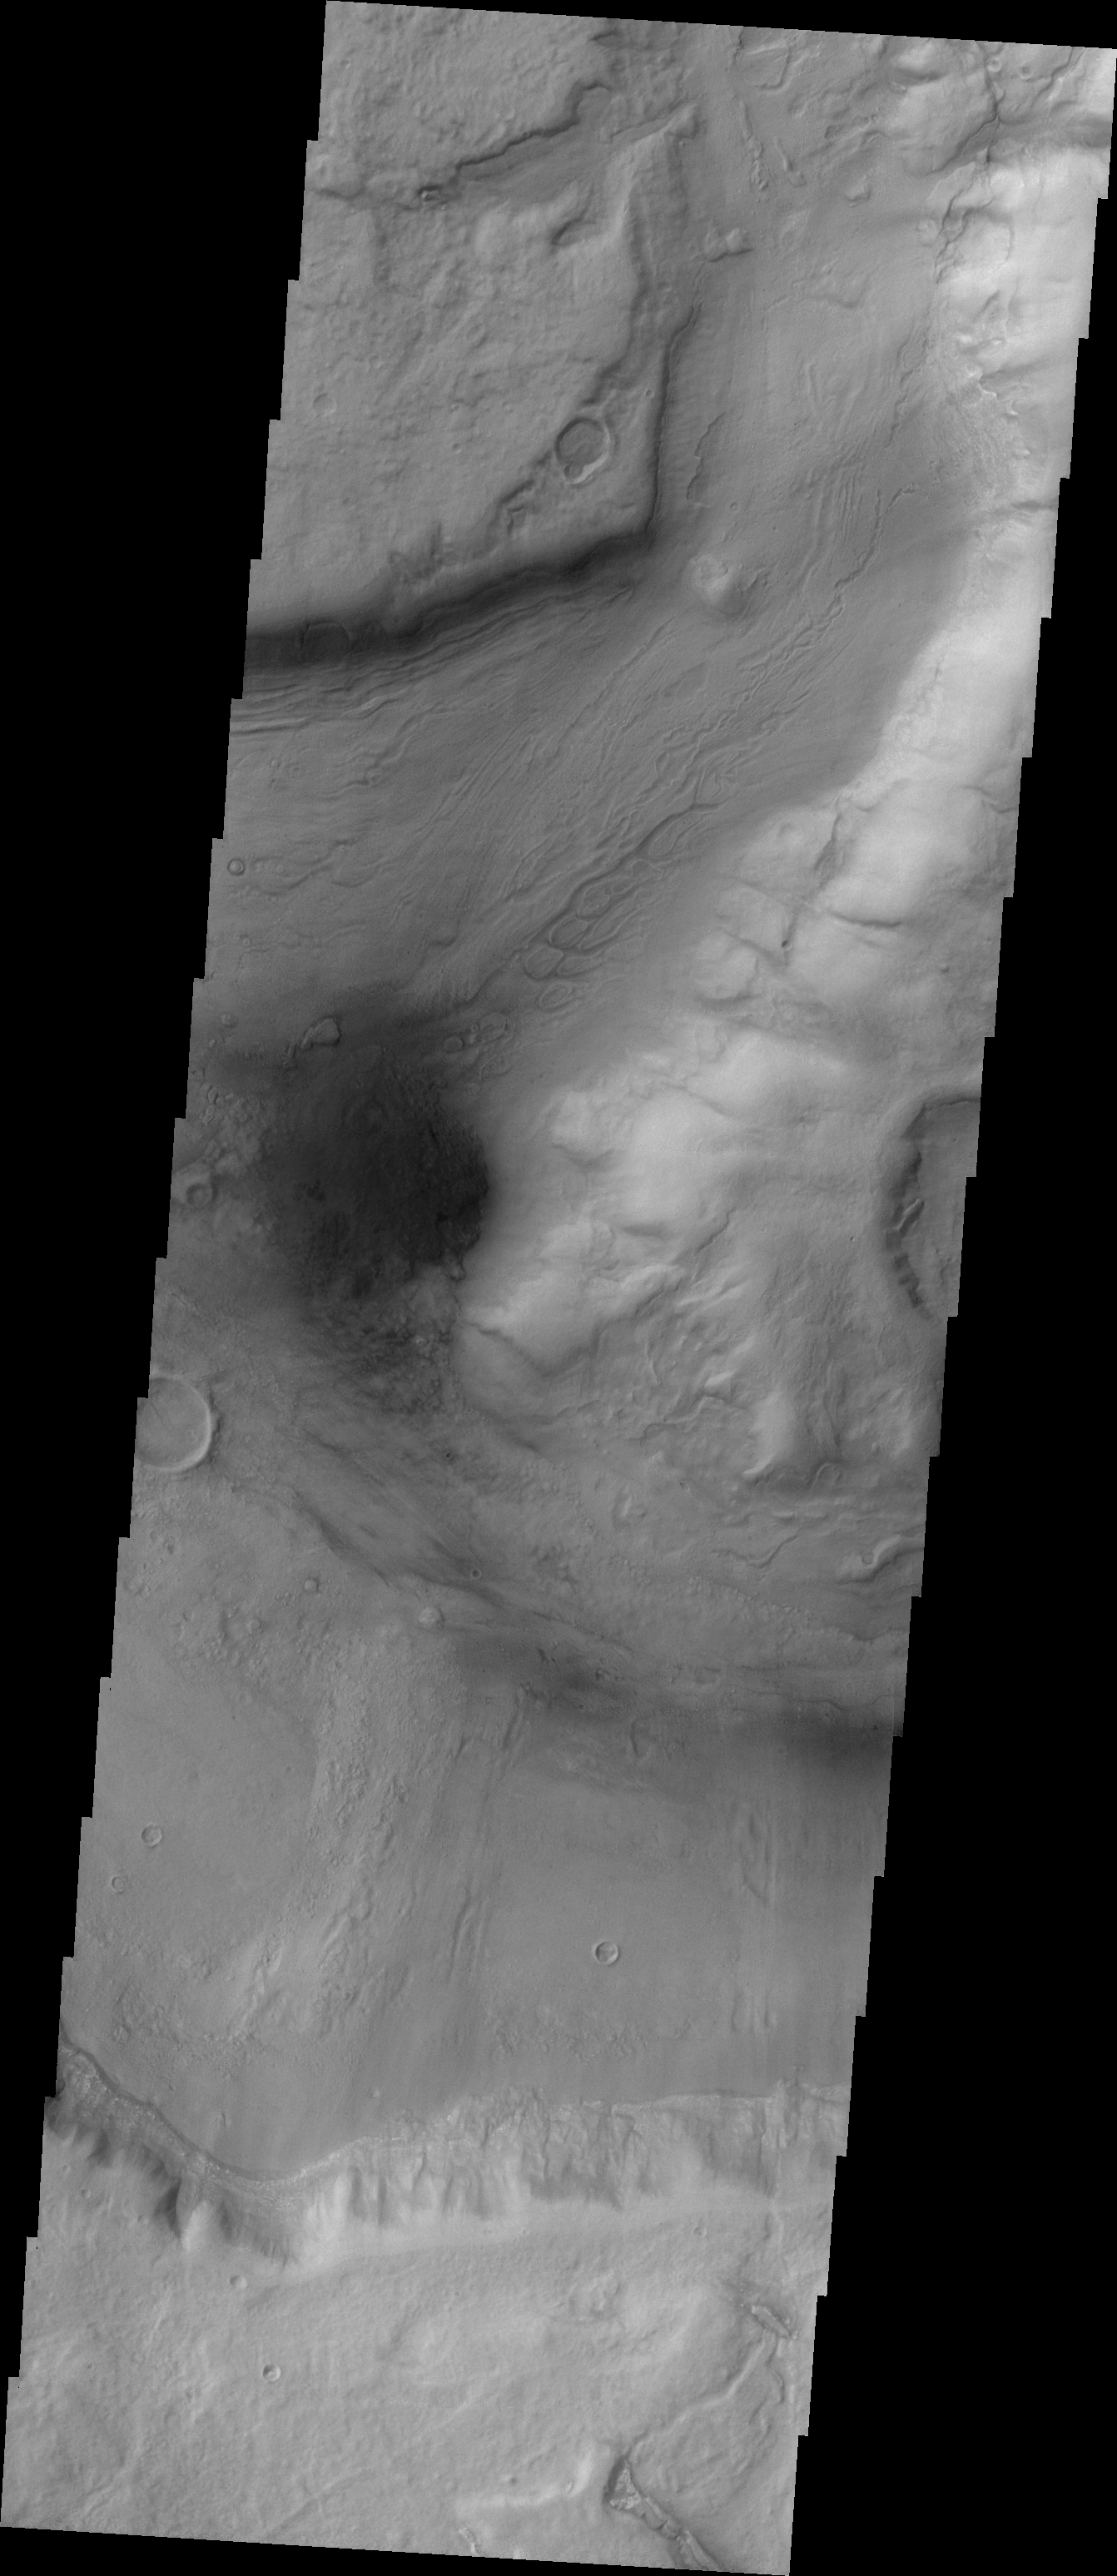

Reull Vallis

This week we will be examining images of Reull Vallis. Reull Vallis is located in the Martian southern highlands, just east of Hellas Basin. This extensive channel system records an interesting fluvial and mass wasting geologic history of the area. In many images show interesting patterns of mass wasted material in the bottom of the channel. For more information on the geology of Reull Vallis see http://viking.eps.pitt.edu/public/IcarusPub/Geol_RVR_Icarus.html.

Image information:VIS instrument. Latitude -41.1, Longitude 100.3 East (259.7 West). 19 meter/pixel resolution.

Note: this THEMIS visual image has not been radiometrically nor geometrically calibrated for this preliminary release. An empirical correction has been performed to remove instrumental effects. A linear shift has been applied in the cross-track and down-track direction to approximate spacecraft and planetary motion. Fully calibrated and geometrically projected images will be released through the Planetary Data System in accordance with Project policies at a later time.

NASA’s Jet Propulsion Laboratory manages the 2001 Mars Odyssey mission for NASA’s Office of Space Science, Washington, D.C. The Thermal Emission Imaging System (THEMIS) was developed by Arizona State University, Tempe, in collaboration with Raytheon Santa Barbara Remote Sensing. The THEMIS investigation is led by Dr. Philip Christensen at Arizona State University. Lockheed Martin Astronautics, Denver, is the prime contractor for the Odyssey project, and developed and built the orbiter. Mission operations are conducted jointly from Lockheed Martin and from JPL, a division of the California Institute of Technology in Pasadena.

Credit: NASA/JPL/Arizona State University